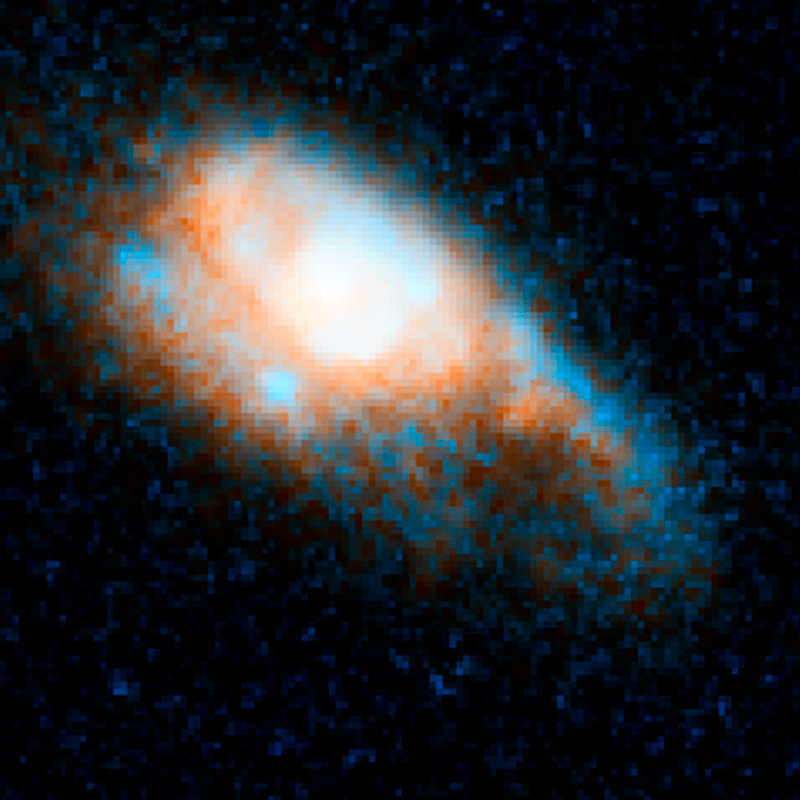

GRB 130603B – June 13, 2013

Object Name: GRB 130603B, SDS J112848.22+170418.5
Object Description: Gamma-ray Burst in Distant Galaxy
Instrument: HST/ACS/WFC and HST/WFC3/IR
Filters: ACS/WFC: F606W (V) WFC3/IR: F160W (H)

This image is a composite of separate exposures acquired by the ACS/WFC and WFC3/IR instruments. Several filters were used to sample various wavelengths. The color results from assigning different hues (colors) to each monochromatic (grayscale) image associated with an individual filter. In this case, the assigned colors are: Blue/cyan: F606W (V) Orange: F160W (H)

Credit: NASA, ESA, N. Tanvir (University of Leicester), A. Levan (University of Warwick), A. Fruchter (STScI), J. Hjorth (University of Copenhagen), R. Hounsell (STScI), K. Wiersema (University of Leicester), and R. Tunnicliffe (University of Warwick)